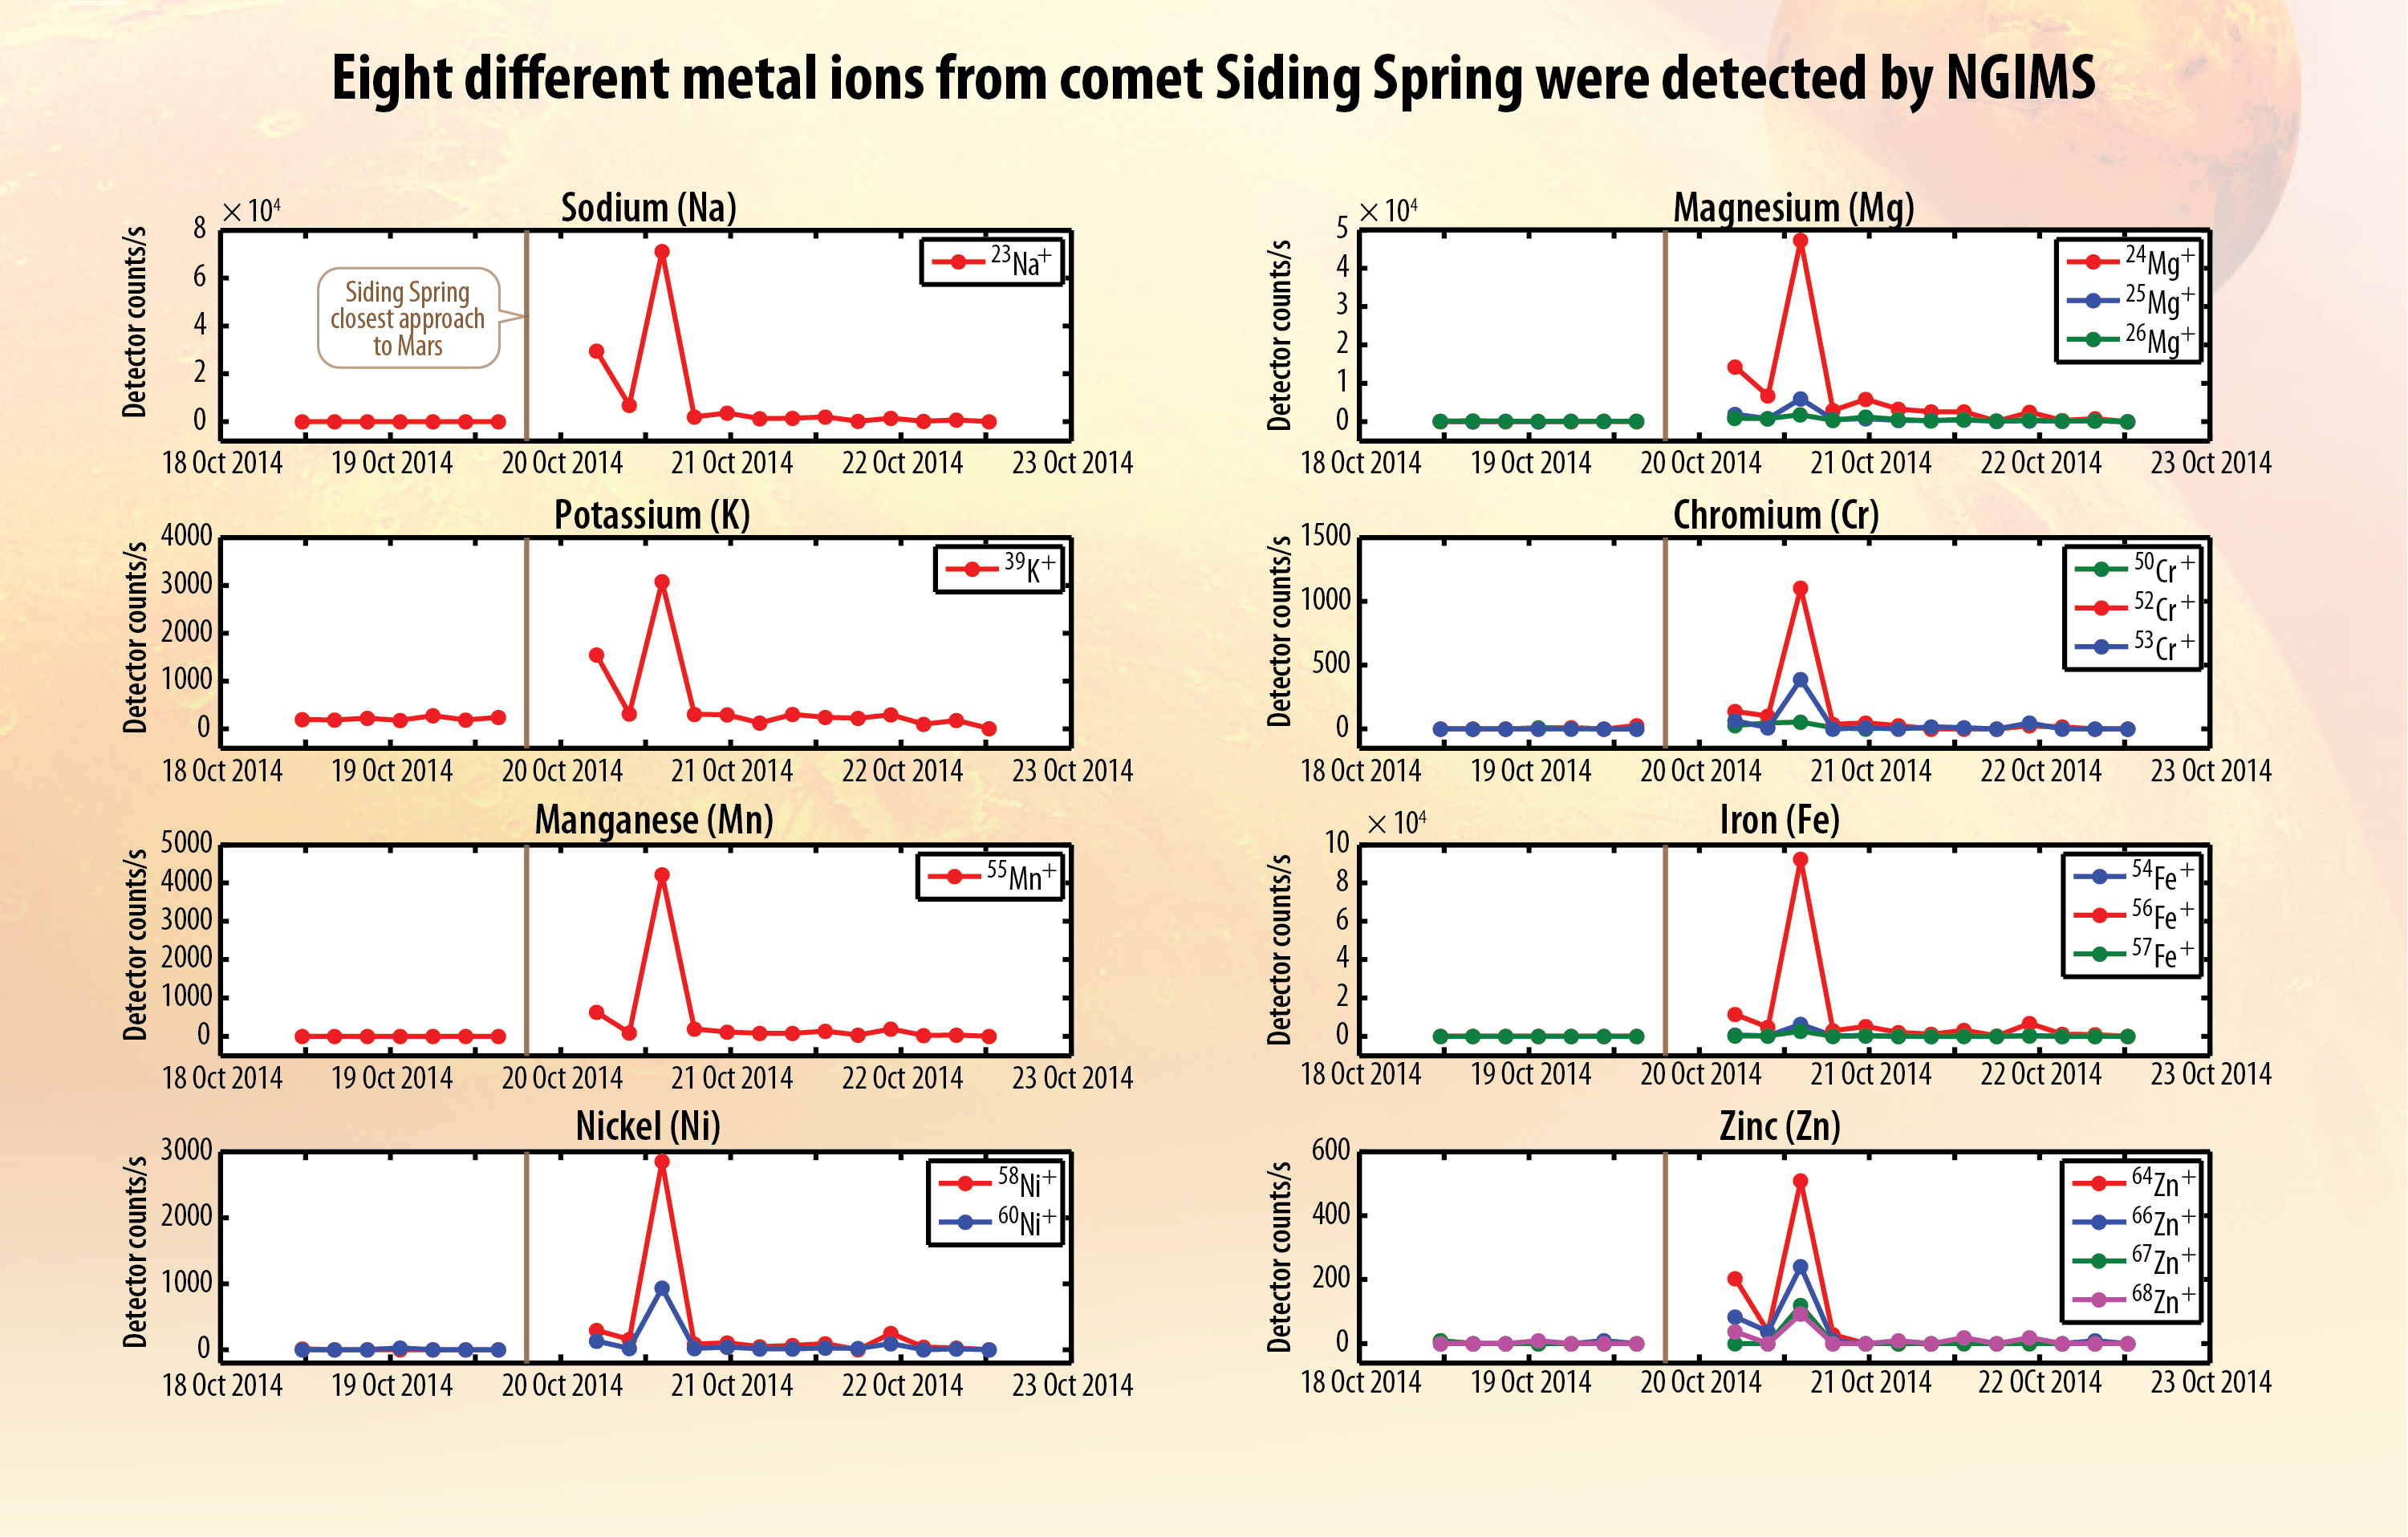

Ions of Eight Metals from Comet Dust Detected in Mars Atmosphere

These eight graphs present data from a mass spectrometer on NASA’s MAVEN orbiter identifying metal ions added to the Martian atmosphere shortly after comet C/2013 A1 Siding Spring sped close to Mars.

MAVEN’s Neutral Gas and Ion Mass Spectrometer (NGIMS) directly samples the composition of Mars’ upper atmosphere when the spacecraft dips into the top of the atmosphere during each elongated orbit. These graphs show count rates of specific types of metal ions from each of multiple dips during the period from Oct. 18 to Oct. 23, 2014. The time of the comet’s closest approach to Mars is marked with a vertical line on each graph. Measurements were suspended temporarily around that time.

The vertical axis is detector count rates, with different scales for the different types of metals. The pattern for each metal is similar: no detection in the days preceding the comet flyby, a sharp peak shortly after the flyby, then a rapid return to virtually no detections.

The detected metals sodium and manganese each exist naturally as only one isotope. The detection charts include more than one isotope for nickel, magnesium, chromium, iron and zinc. Only one of potassium’s three isotopes was detected.

The detection peaks resulted from dust particles that had been released by the comet’s nucleus vaporizing as they entered the Martian atmosphere at high speed.

Engineers and scientists at NASA’s Goddard Space Flight Center in Greenbelt, Maryland, in collaboration with partners at the University of Michigan, Ann Arbor; Battel Engineering, Scottsdale, Arizona; and AMU Engineering, Miami, Florida, built NGIMS.

MAVEN is NASA’s Mars Atmosphere and Volatile Evolution (MAVEN) spacecraft. NASA Goddard Space Flight Center in Greenbelt, Md., manages the MAVEN project for NASA’s Science Mission Directorate, Washington, and built some of the science instruments for the mission. MAVEN’s principal investigator is based at the University of Colorado’s Laboratory for Atmospheric and Space Physics in Boulder. The university provided science instruments and leads science operations, as well as education and public outreach, for the mission. Lockheed Martin Space Systems, Denver, built and operates the spacecraft. The University of California at Berkeley’s Space Sciences Laboratory provided instruments for the mission. NASA’s Jet Propulsion Laboratory, a division of the California Institute of Technology in Pasadena, provides navigation and Deep Space Network support, as well as the Electra telecommunications relay hardware and operations.

Credit: NASA/Univ. of Colorado